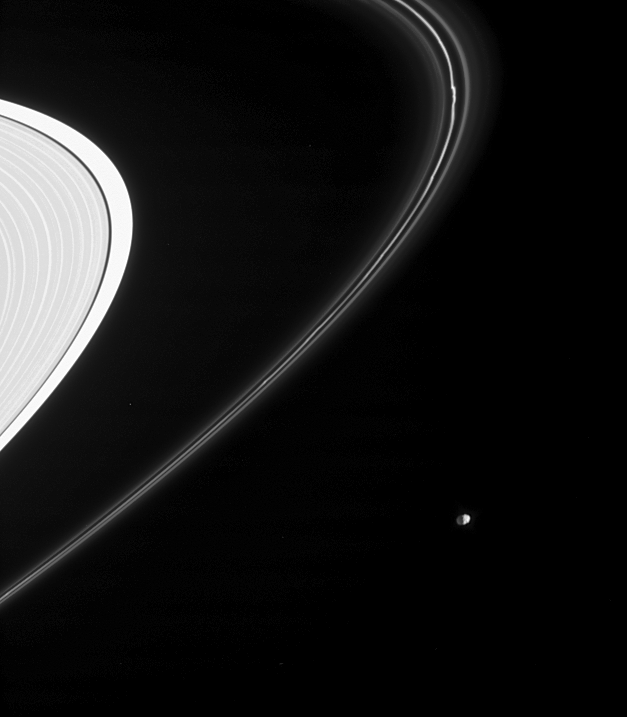

Epimetheus on the Outside

Saturn’s moon Epimetheus is seen here from just beneath the ring plane, along with Saturn’s intriguing F ring. The bright, knotted core of the F ring is flanked on both sides by thin, dusty strands. The outer part of the A ring is visible at the left. Epimetheus is 116 kilometers (72 miles) across.

Part of the little moon’s night side is illuminated by reflected light from the planet. For a closer view of Epimetheus see PIA06226.

The image was taken in visible light with the Cassini spacecraft narrow-angle camera on June 30, 2005, at a distance of approximately 1.8 million kilometers (1.1 million miles) from Epimetheus and at a Sun-Epimetheus-spacecraft, or phase, angle of 93 degrees. Resolution in the original image was 11 kilometers (7 miles) per pixel.

The Cassini-Huygens mission is a cooperative project of NASA, the European Space Agency and the Italian Space Agency. The Jet Propulsion Laboratory, a division of the California Institute of Technology in Pasadena, manages the mission for NASA’s Science Mission Directorate, Washington, D.C. The Cassini orbiter and its two onboard cameras were designed, developed and assembled at JPL. The imaging operations center is based at the Space Science Institute in Boulder, Colo.

Credit: NASA/JPL/Space Science Institute